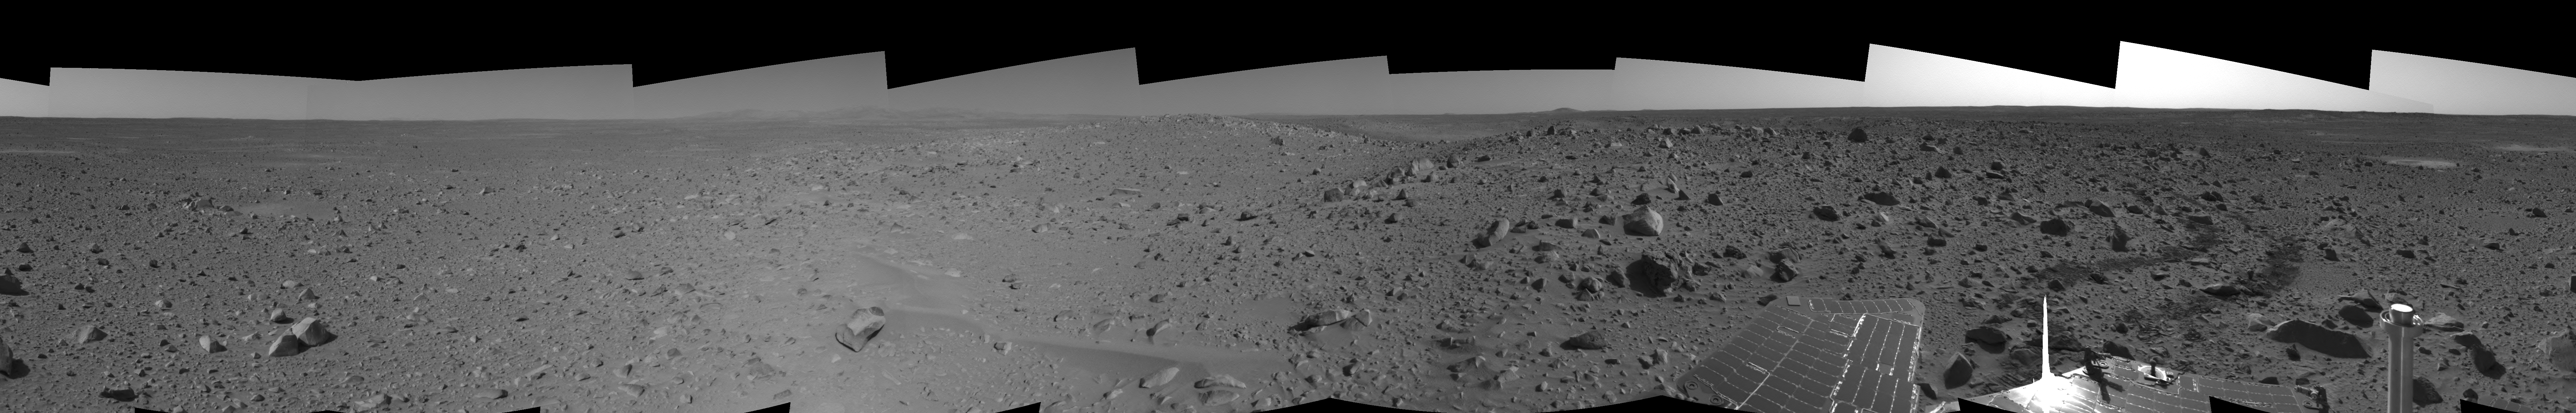

Spirit’s View on Sol 107 (left eye)

This cylindrical-perspective projection was assembled from images taken by the left navigation camera on the Mars Exploration Rover Spirit on sol 107 (April 21, 2004) at a region dubbed “site 32.” Spirit is sitting east of “Missoula Crater,” no longer in the crater’s ejecta field, but on outer plains. Since landing, Spirit has traveled almost exclusively over ejecta fields. This new landscape looks different with fewer angular rocks and more rounded, vesicle-filled rocks. Spirit will continue another 1,900 meters (1.18 miles) along this terrain before reaching the western base of the “Columbia Hills.”

See PIA05809 for 3-D view and PIA05811 for right eye view of this left eye cylindrical-perspective projection.

Credit: NASA/JPL